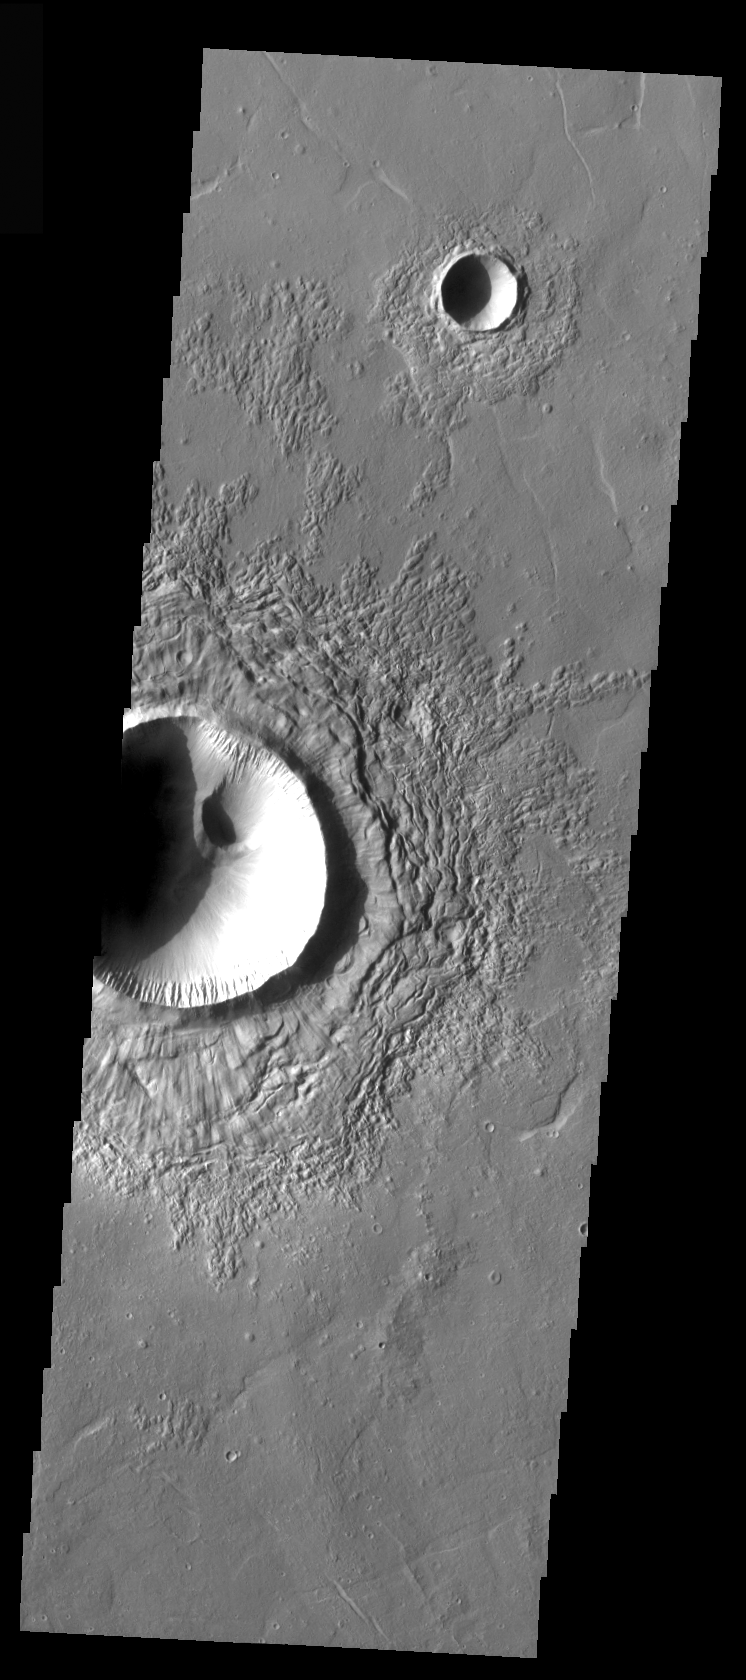

Eroded Ejecta

This crater still retains some of the radial “spoke” features on top of the main ejecta, but some erosion has occurred and will continue to modify the surface until no surface features formed during emplacement are left.

Image information: VIS instrument. Latitude 30.4, Longitude 108.1 East (251.9 West). 37 meter/pixel resolution.

Note: this THEMIS visual image has not been radiometrically nor geometrically calibrated for this preliminary release. An empirical correction has been performed to remove instrumental effects. A linear shift has been applied in the cross-track and down-track direction to approximate spacecraft and planetary motion. Fully calibrated and geometrically projected images will be released through the Planetary Data System in accordance with Project policies at a later time.

NASA’s Jet Propulsion Laboratory manages the 2001 Mars Odyssey mission for NASA’s Office of Space Science, Washington, D.C. The Thermal Emission Imaging System (THEMIS) was developed by Arizona State University, Tempe, in collaboration with Raytheon Santa Barbara Remote Sensing. The THEMIS investigation is led by Dr. Philip Christensen at Arizona State University. Lockheed Martin Astronautics, Denver, is the prime contractor for the Odyssey project, and developed and built the orbiter. Mission operations are conducted jointly from Lockheed Martin and from JPL, a division of the California Institute of Technology in Pasadena.

Credit: NASA/JPL/Arizona State University